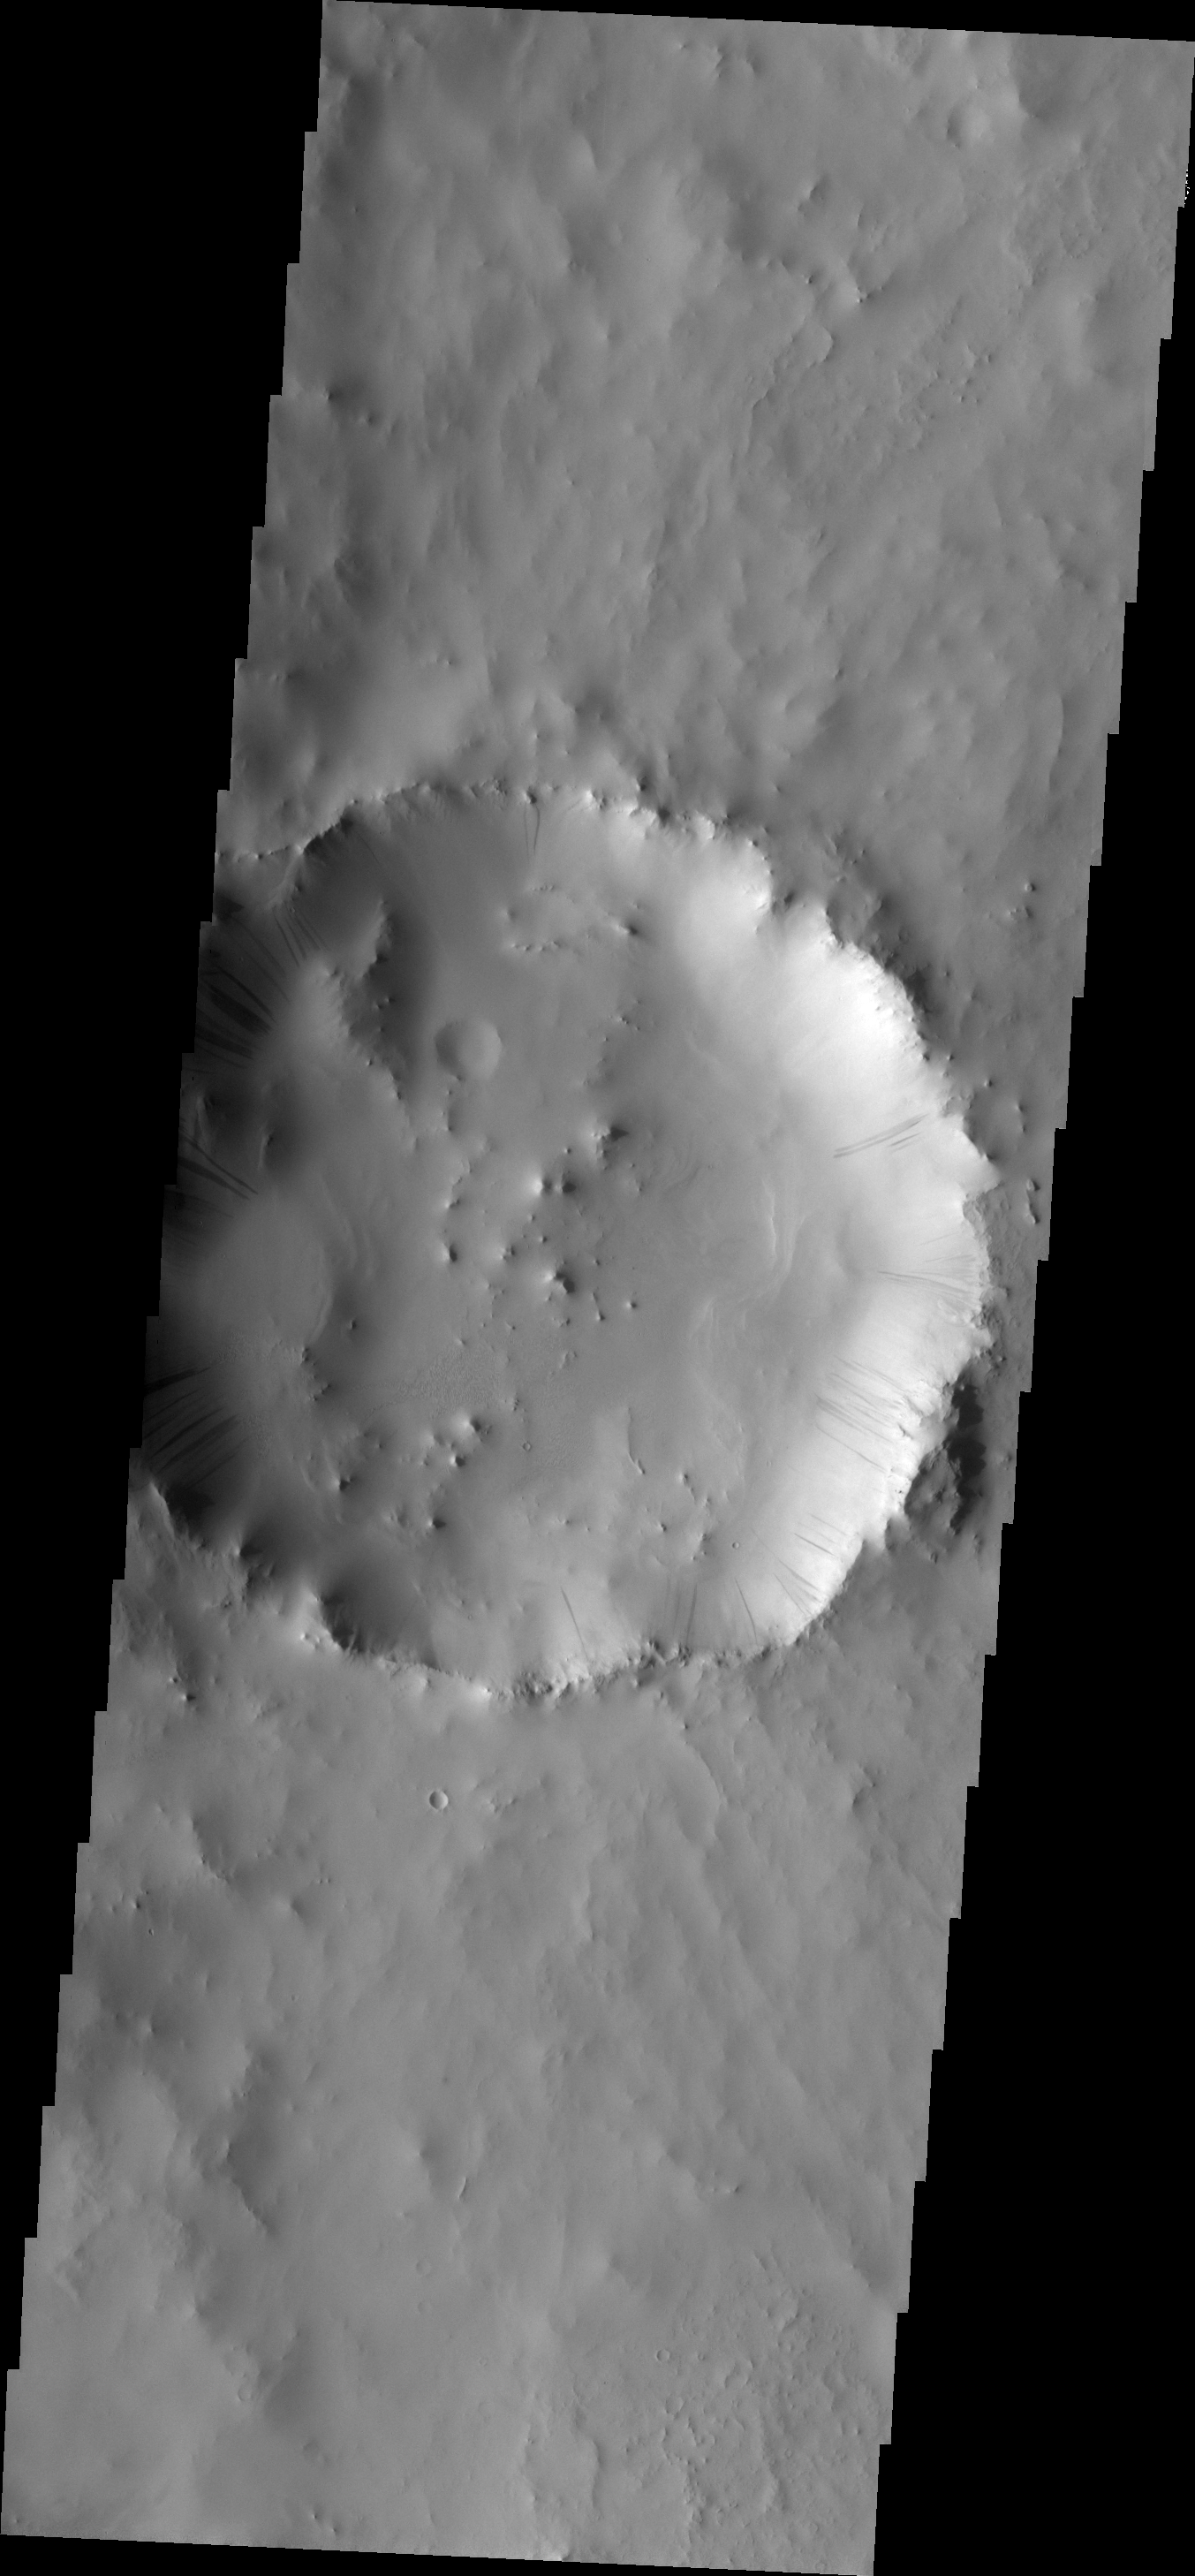

Dark Slope Streaks

Dark slope streaks mark the interior rim of this unnamed crater in Terra Sabaea.

Image information: VIS instrument. Latitude 5.7N, Longitude 48.4E. 18 meter/pixel resolution.

Please see the THEMIS Data Citation Note for details on crediting THEMIS images.

Note: this THEMIS visual image has not been radiometrically nor geometrically calibrated for this preliminary release. An empirical correction has been performed to remove instrumental effects. A linear shift has been applied in the cross-track and down-track direction to approximate spacecraft and planetary motion. Fully calibrated and geometrically projected images will be released through the Planetary Data System in accordance with Project policies at a later time.

NASA’s Jet Propulsion Laboratory manages the 2001 Mars Odyssey mission for NASA’s Office of Space Science, Washington, D.C. The Thermal Emission Imaging System (THEMIS) was developed by Arizona State University, Tempe, in collaboration with Raytheon Santa Barbara Remote Sensing. The THEMIS investigation is led by Dr. Philip Christensen at Arizona State University. Lockheed Martin Astronautics, Denver, is the prime contractor for the Odyssey project, and developed and built the orbiter. Mission operations are conducted jointly from Lockheed Martin and from JPL, a division of the California Institute of Technology in Pasadena.

Credit: NASA/JPL/ASU